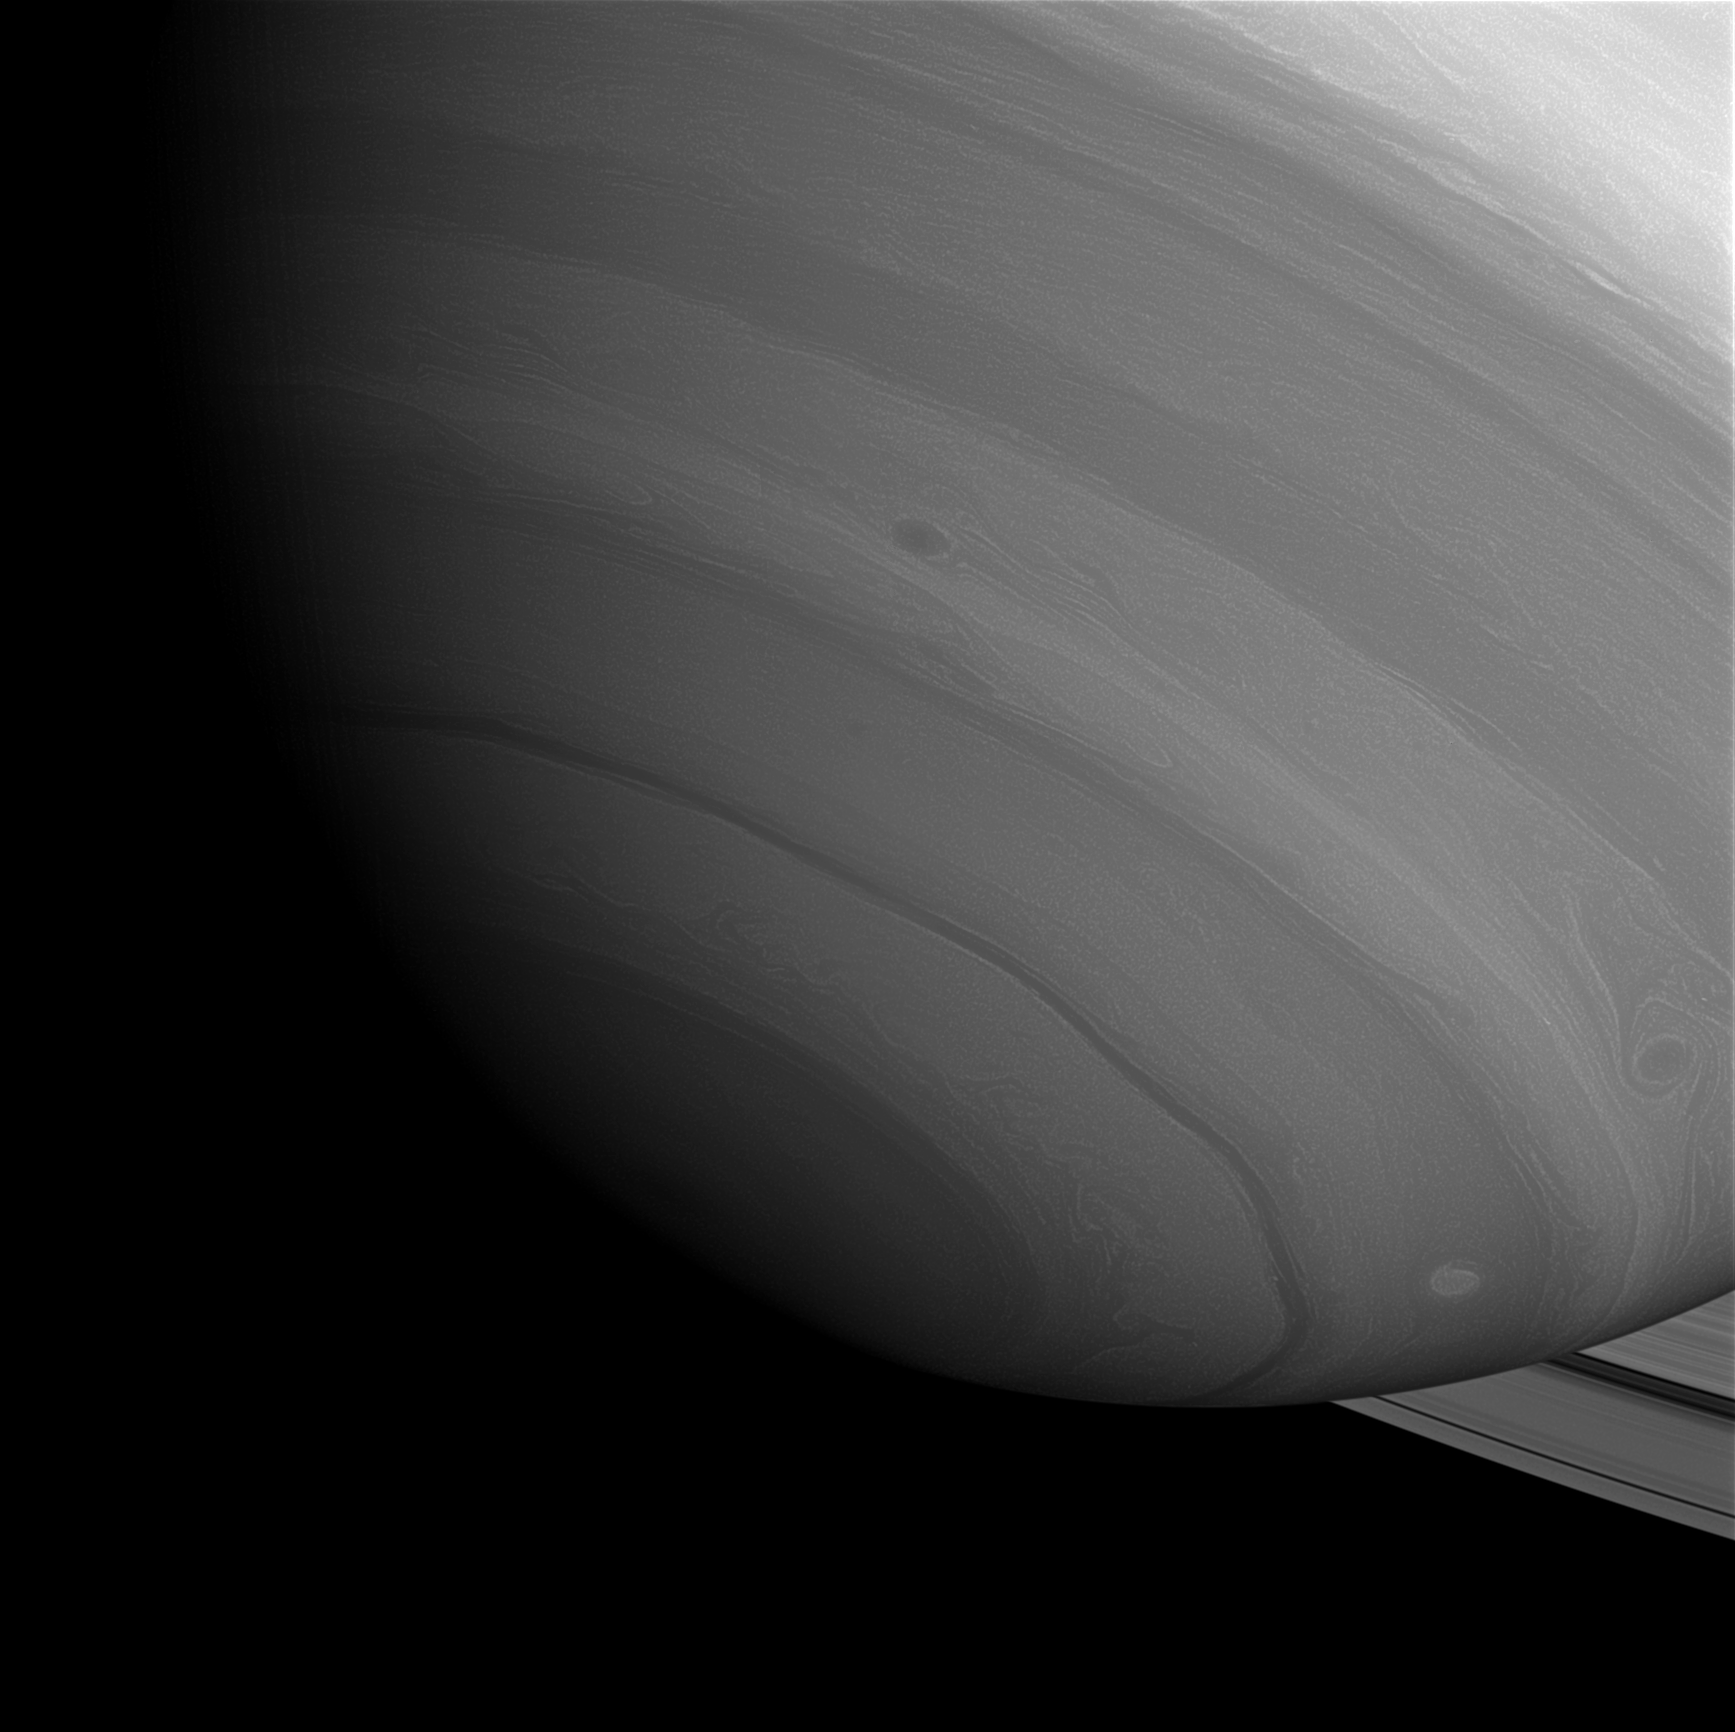

Encroaching Darkness

Saturn’s south pole, seen here by the Cassini spacecraft, is in twilight as Saturn nears equinox (August 2009). Soon, the pole will enter its 15-year-long night.

This mosaic consists of four images that were digitally reprojected onto a computer model of Saturn, and aligned there, in order to account for the spacecraft’s motion and the planet’s rotation.

The images were taken with the Cassini spacecraft wide-angle camera on Nov. 18, 2008 using a spectral filter sensitive to wavelengths of infrared light centered at 728 nanometers. The view was obtained at a distance of approximately 869,000 kilometers (540,000 miles) from Saturn and at a Sun-Saturn-spacecraft, or phase, angle of 37 degrees. Mosaic scale is 49 kilometers (30 miles) per pixel.

The Cassini-Huygens mission is a cooperative project of NASA, the European Space Agency and the Italian Space Agency. The Jet Propulsion Laboratory, a division of the California Institute of Technology in Pasadena, manages the mission for NASA’s Science Mission Directorate, Washington, D.C. The Cassini orbiter and its two onboard cameras were designed, developed and assembled at JPL. The imaging operations center is based at the Space Science Institute in Boulder, Colo.

Credit: NASA/JPL/Space Science Institute